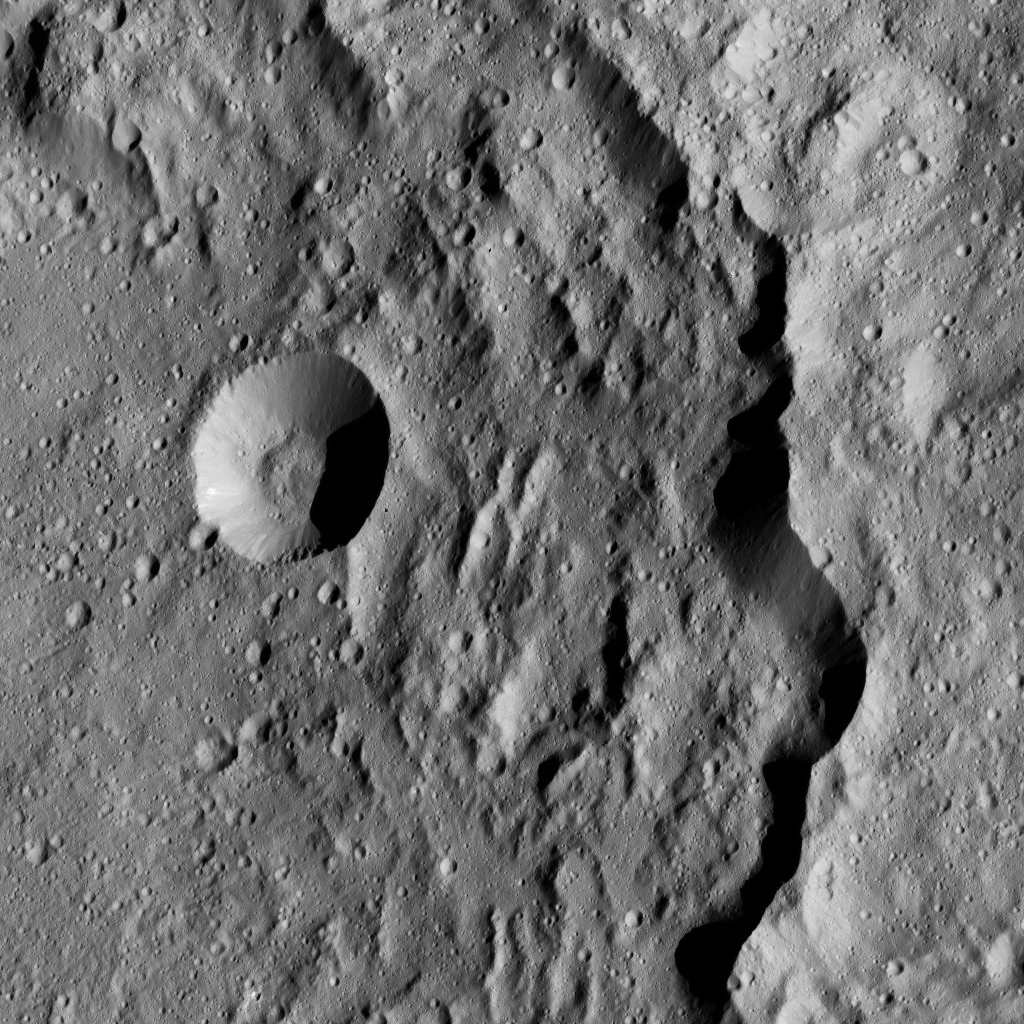

Dawn LAMO Image 160

This view from NASA’s Dawn spacecraft shows the eastern rim of Gaue Crater on Ceres. Gaue (52 miles or 84 kilometers wide) can be seen from higher altitude in a view obtained earlier in the mission in PIA19633.

Dawn took this image on May 29, 2016, from its low-altitude mapping orbit, at a distance of about 240 miles (385 kilometers) above the surface. The image resolution is 120 feet (35 meters) per pixel.

Dawn’s mission is managed by JPL for NASA’s Science Mission Directorate in Washington. Dawn is a project of the directorate’s Discovery Program, managed by NASA’s Marshall Space Flight Center in Huntsville, Alabama. UCLA is responsible for overall Dawn mission science. Orbital ATK, Inc., in Dulles, Virginia, designed and built the spacecraft. The German Aerospace Center, the Max Planck Institute for Solar System Research, the Italian Space Agency and the Italian National Astrophysical Institute are international partners on the mission team.

Credit: NASA/JPL-Caltech/UCLA/MPS/DLR/IDA